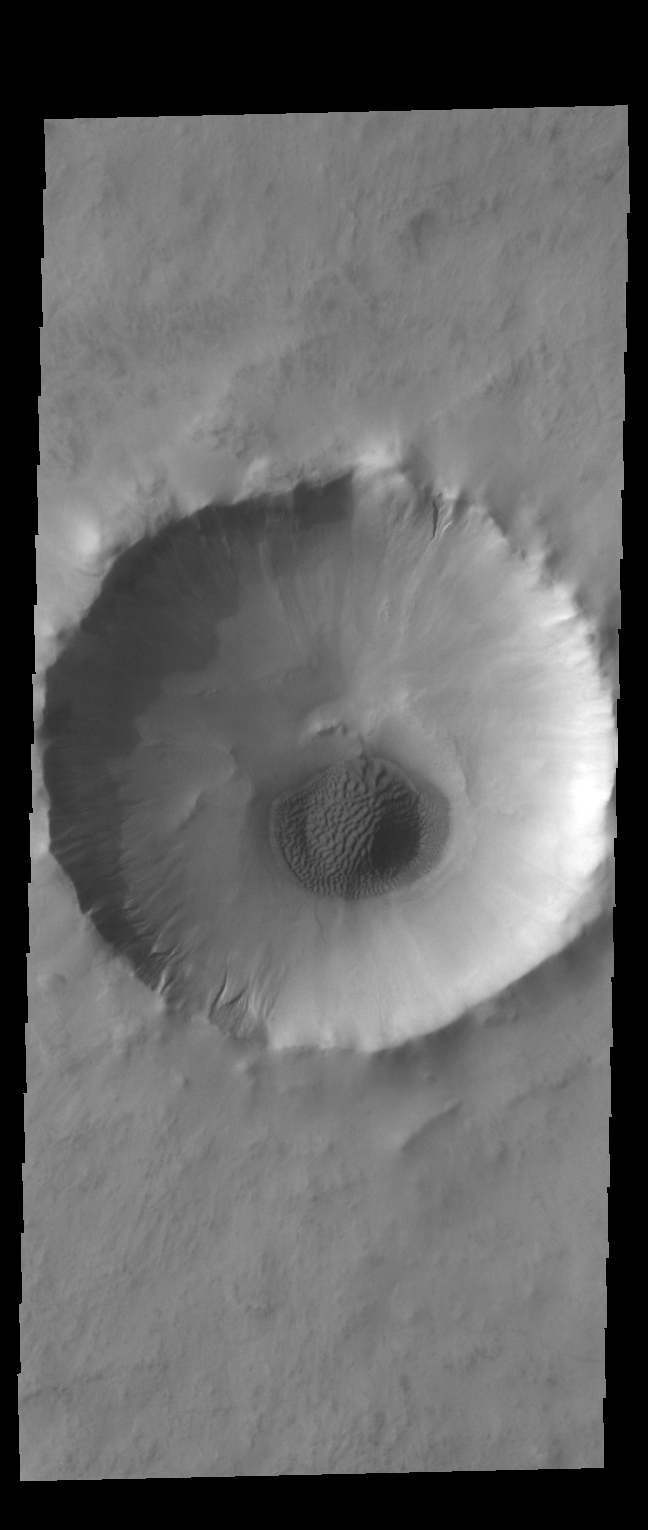

Acidalia Planitia Crater

Today’s VIS image covers a small unnamed crater in northern Acidalia Planitia. The crater rim has several gullies and a sand deposit is located on the crater floor.

Credit: NASA/JPL-Caltech/ASU